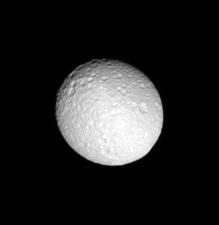

Mimas Aslant

This tilted look at Mimas highlights the many deep craters on the icy moon’s trailing side.

North on Mimas (397 kilometers, or 247 miles across) is up and rotated 44 degrees to the right.

The image was taken in visible blue light with the Cassini spacecraft narrow-angle camera on June 12, 2007. The view was obtained at a distance of approximately 614,000 kilometers (382,000 miles) from Mimas and at a Sun-Mimas-spacecraft, or phase, angle of 15 degrees. Image scale is 4 kilometers (2 miles) per pixel.

The Cassini-Huygens mission is a cooperative project of NASA, the European Space Agency and the Italian Space Agency. The Jet Propulsion Laboratory, a division of the California Institute of Technology in Pasadena, manages the mission for NASA’s Science Mission Directorate, Washington, D.C. The Cassini orbiter and its two onboard cameras were designed, developed and assembled at JPL. The imaging operations center is based at the Space Science Institute in Boulder, Colo.

Credit: NASA/JPL/Space Science Institute